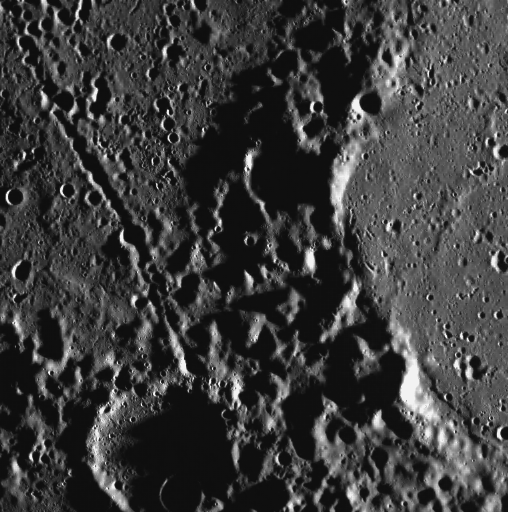

Happy Trails

This view, captured by the Wide Angle Camera (WAC), shows a trail of small craters. Such secondary crater chains are formed when the ejecta from a primary impact fall in the surrounding area, forming their own often overlapping small craters. Also visible in this image are smooth plains, formed by volcanism that has filled in a large impact crater.

This image was acquired as part of MDIS’s high-resolution surface morphology base map. The surface morphology base map will cover more than 90% of Mercury’s surface with an average resolution of 250 meters/pixel (0.16 miles/pixel or 820 feet/pixel). Images acquired for the surface morphology base map typically have off-vertical Sun angles (i.e., high incidence angles) and visible shadows so as to reveal clearly the topographic form of geologic features.

The MESSENGER spacecraft is the first ever to orbit the planet Mercury, and the spacecraft’s seven scientific instruments and radio science investigation are unraveling the history and evolution of the Solar System’s innermost planet. Visit the Why Mercury? section of this website to learn more about the key science questions that the MESSENGER mission is addressing. During the one-year primary mission, MDIS is scheduled to acquire more than 75,000 images in support of MESSENGER’s science goals.

Date acquired: July 15, 2011
Image Mission Elapsed Time (MET): 219181924
Image ID: 505807
Instrument: Wide Angle Camera (WAC) of the Mercury Dual Imaging System (MDIS)
WAC filter: 7 (748 nanometers)
Center Latitude: 83.21°
Center Longitude: 173.6° E
Resolution: 155 meters/pixel
Scale: The small crater at the bottom of the image has a diameter of 24 km (15 miles).
Incidence Angle: 85.3°
Emission Angle: 0.2°
Phase Angle: 85.3°

These images are from MESSENGER, a NASA Discovery mission to conduct the first orbital study of the innermost planet, Mercury. For information regarding the use of images, see the MESSENGER image use policy.

Credit: NASA/Johns Hopkins University Applied Physics Laboratory/Carnegie Institution of Washington